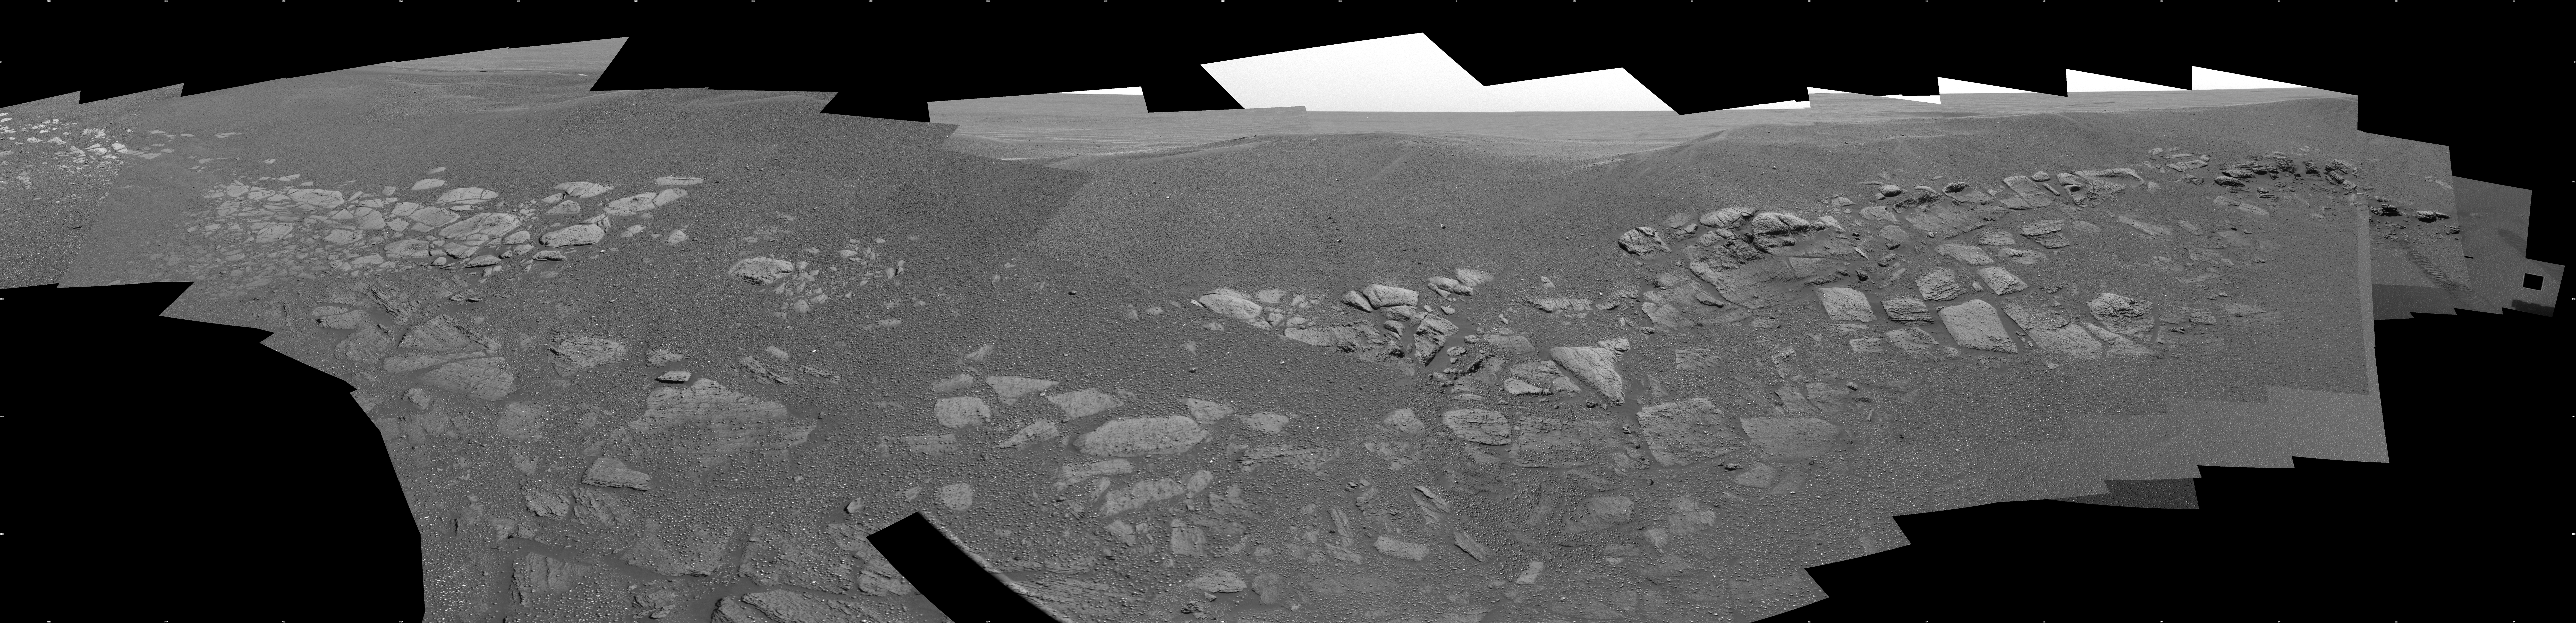

Charlie Flats and El Capitan

This mosaic image taken by the Mars Exploration Rover Opportunity’s panoramic camera shows two regions of the rock outcrop at Meridiani Planum, Mars. The region on the left, dubbed “Charlie Flats,” was imaged because it contains an assortment of small grains, pebbles and spherules, as well as both dark and light soil deposits. The region on the right, nicknamed “El Capitan,” is where Opportunity is parked and is doing work as of Sol 33 of its mission (February 26, 2004).

Credit: NASA/JPL/Cornell